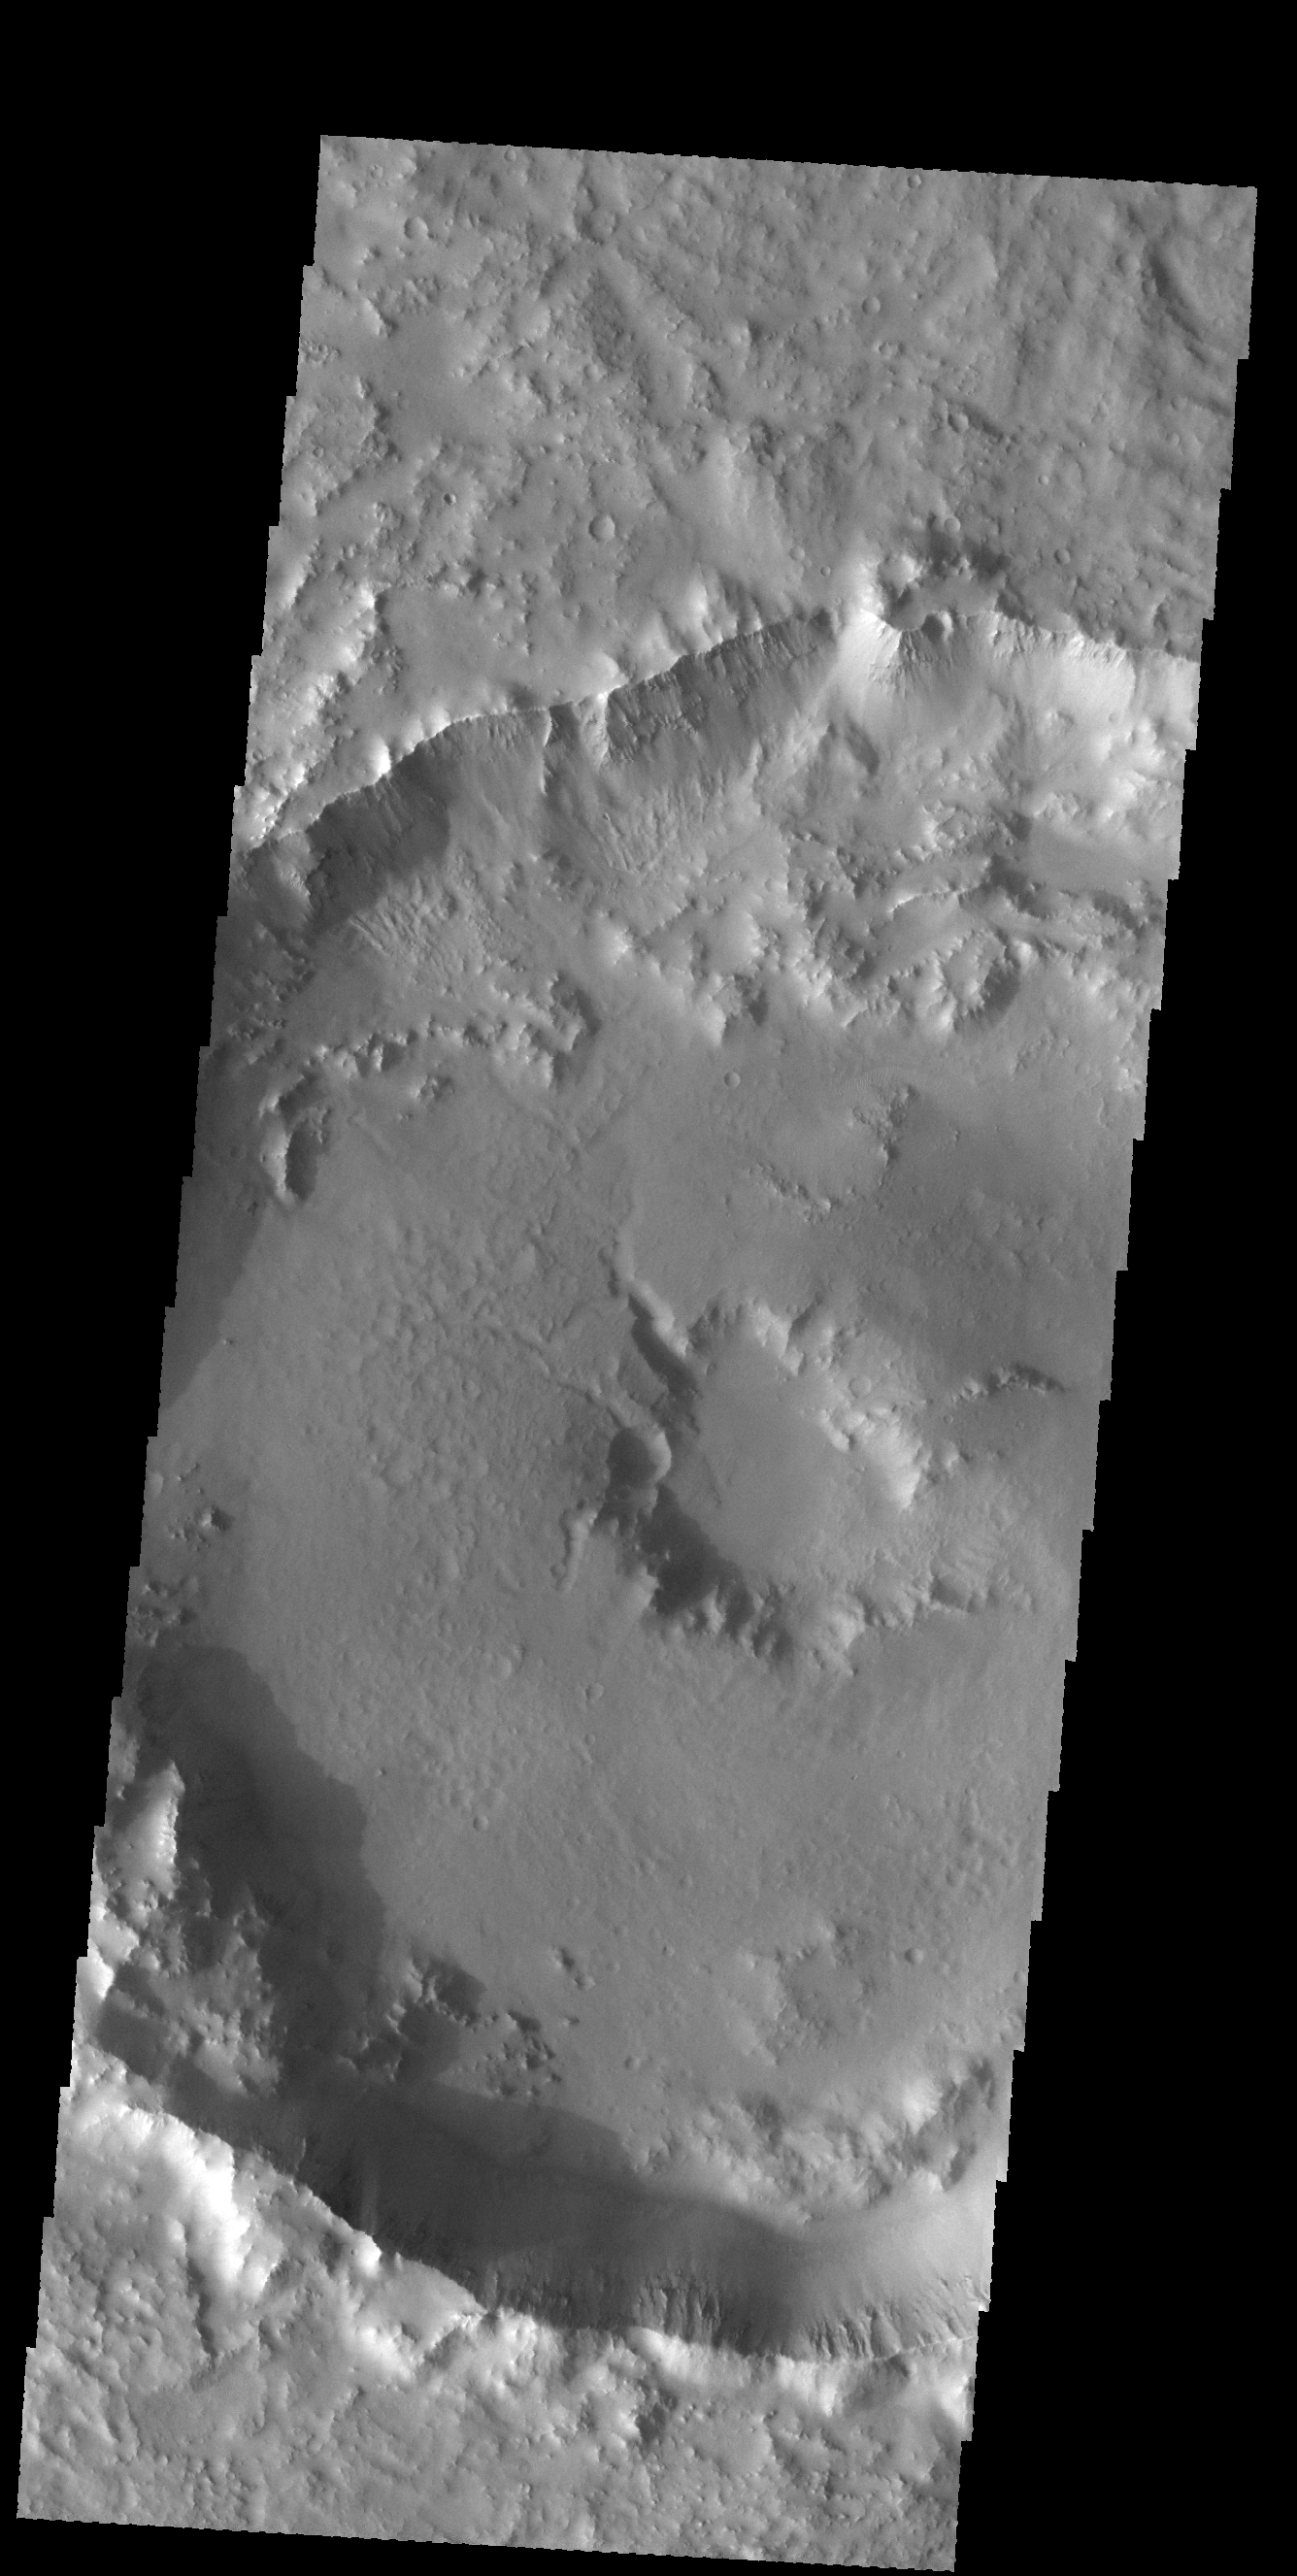

Central Pit Crater

Today’s VIS image shows an unnamed crater in Noachis Terra. This crater has a pit in the center of the floor of the crater. Craters can have several different features at this location, including a peak, a pit, or a smooth floor.

Credit: NASA/JPL-Caltech/ASU